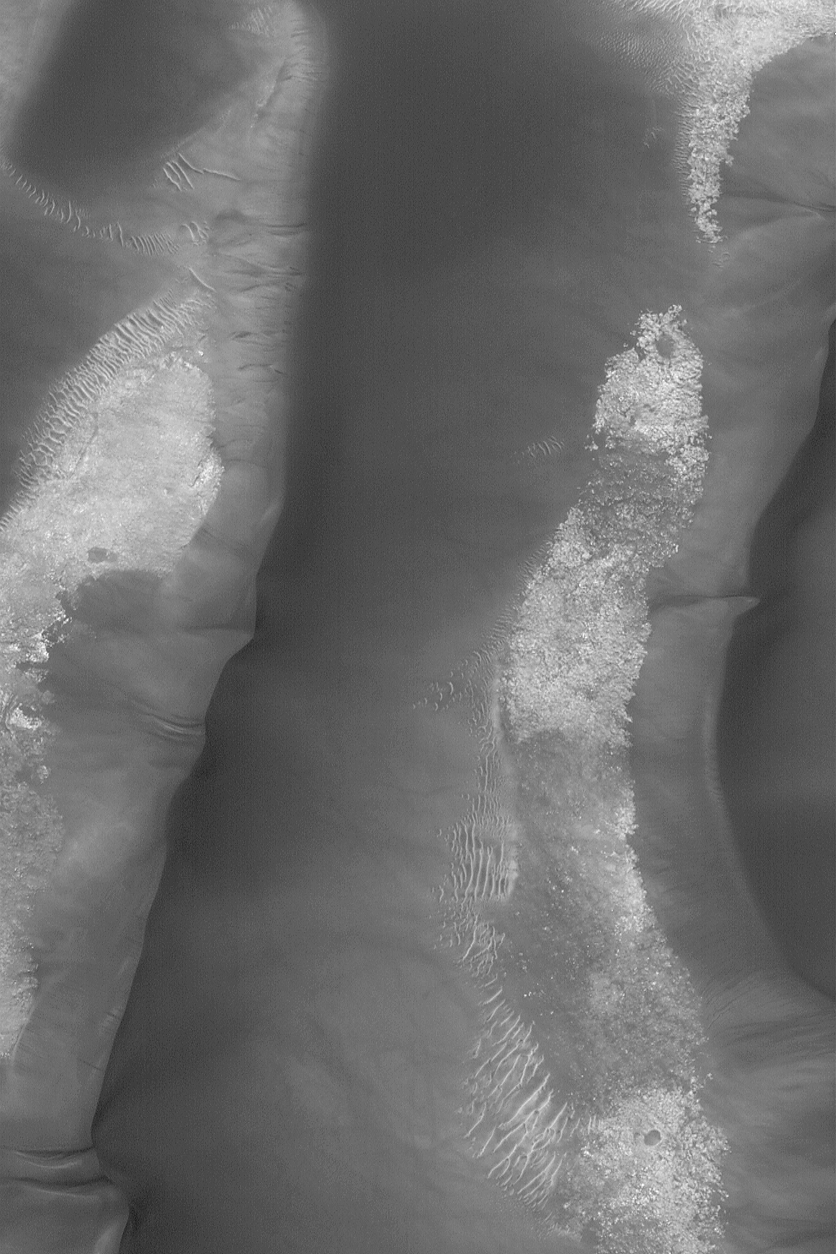

Dune Avalanche Scars

05 August 2004
This Mars Global Surveyor (MGS) Mars Orbiter Camera (MOC) image shows large, low albedo (dark) sand dunes in Kaiser Crater near 47.2°S, 340.4°W. The dunes are–ever so slowly–moving east to west (right to left) as sand avalanches down the steeper, slip face slopes of each. Avalanching sand in the Kaiser dune field has left deep scars on these slopes, suggesting that the sand is not loose but is instead weakly cemented. The image covers an area approximately 3 km (1.9 mi) wide and is illuminated by sunlight from the upper left.

Credit: NASA/JPL/Malin Space Science Systems